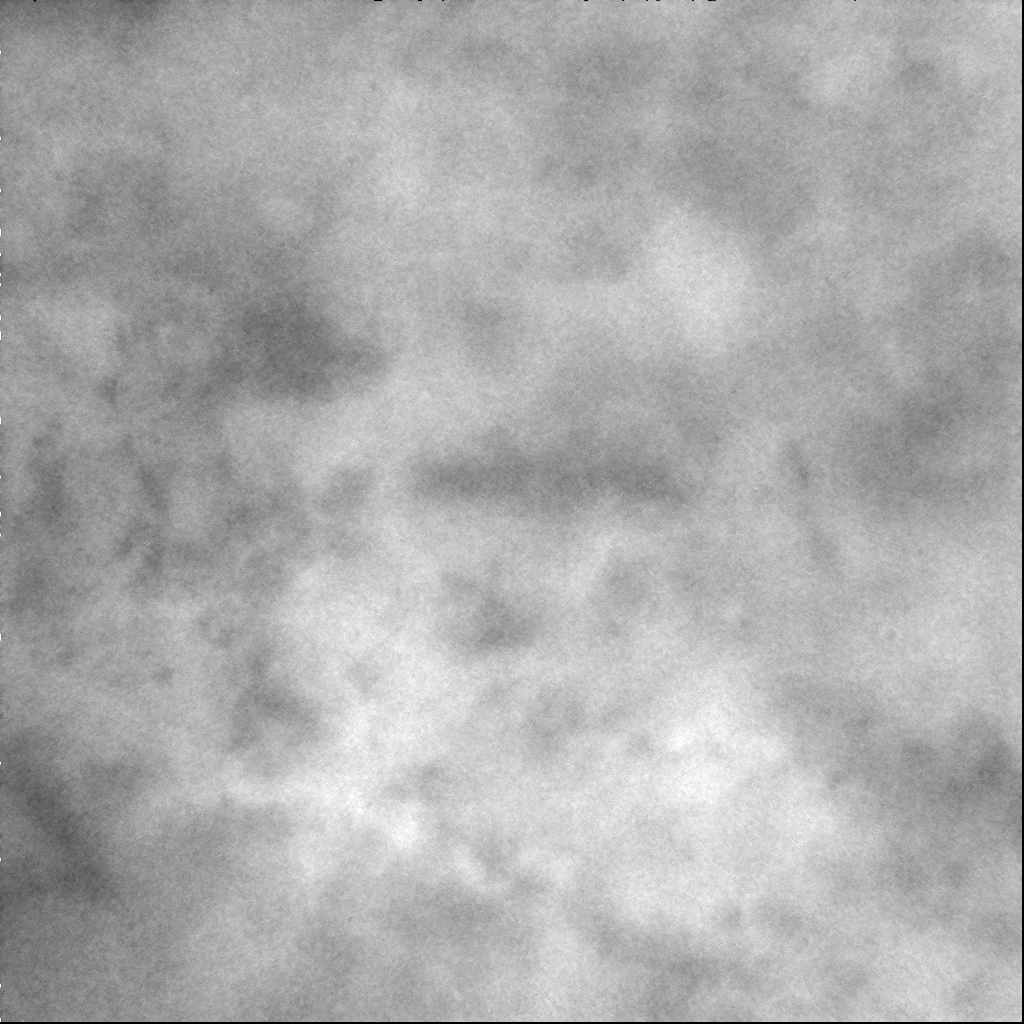

Zoomed in Xanadu

This image shows one of the closest views of Xanadu Regio, a large bright region on Titan’s surface, which also can be seen in a more distant view taken earlier (see PIA06185).

In this close-up view, brightness variations can be seen within Xanadu. The bright material on Titan is thought to be more water-ice rich, while darker regions may indicate areas where more hydrocarbon-rich material has collected. It is not clear from the patterns seen here what processes caused them. However, this image is just a single piece of a larger 5 by 5-frame mosaic that covers the western part of Xanadu and the dark area that lies farther to the west. When the complete mosaic is assembled, larger-scale patterns may be identified that will help to reveal the processes that have shaped Titan’s surface.

The area shown here is approximately 700 kilometers (435 miles) across, centered at roughly 16 south, 133 west on Titan.

Three narrow-angle camera images taken with the Cassini spacecraft in wavelengths of infrared light centered at 938 nanometers were combined to create this view. The images were acquired during a close encounter with Titan on Feb. 15, 2005, at a distance of approximately 114,000 kilometers (71,000 miles) from Titan, which corresponds to a image scale of 680 meters (2,231 feet) per pixel. As a result of scattering within Titan’s atmosphere, the scale of surface features that can actually be resolved at this range is several kilometers. The Sun-Titan-spacecraft, or phase, angle was 20 degrees when these images were acquired.

The Cassini-Huygens mission is a cooperative project of NASA, the European Space Agency and the Italian Space Agency. The Jet Propulsion Laboratory, a division of the California Institute of Technology in Pasadena, manages the mission for NASA’s Science Mission Directorate, Washington, D.C. The Cassini orbiter and its two onboard cameras were designed, developed and assembled at JPL. The imaging team is based at the Space Science Institute, Boulder, Colo.

Credit: NASA/JPL/Space Science Institute